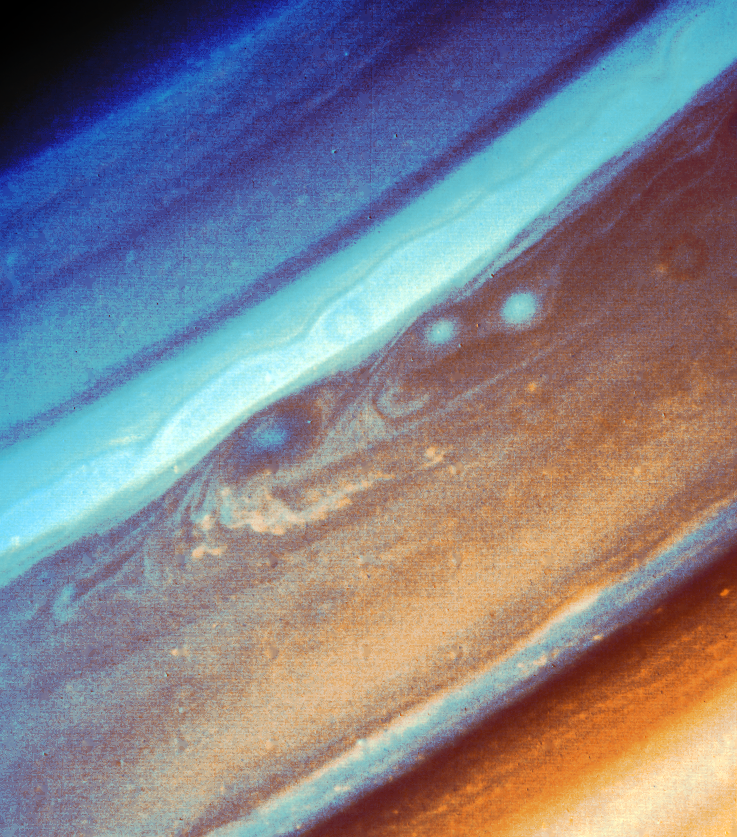

Photograph of Saturn Constructed in False Color

This Saturn photograph has been constructed in false color from a green and a violet frame obtained Aug. 19 by Voyager 2 from a range of 7.1 million kilometers (4.4 million miles). In true color, the blue oval in the center of the image would be brown and the two spots below and to the right would be white. The convective structure below the blue oval is moving west at 20 meters-per-second (40 mph) relative to the oval. The wavelike structures in the ribbon to the north are moving eastward at 150 meters-per-second (300 mph). In this image, the smallest observable features are 130 km. (80 mi.) across. The separate green and violet frames used to construct this picture are displayed in an accompanying release (P-23916BW, S-2-13). The Voyager project is managed for NASA by the Jet Propulsion Laboratory, Pasadena, Calif.

Credit: NASA/JPL